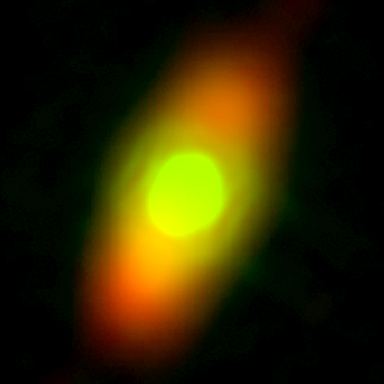

Fomalhaut

The NASA Spitzer Space Telescope has obtained the first infrared images of the dust disc surrounding Fomalhaut, the 18th brightest star in the sky. Planets are believed to form from such a flattened disc-like cloud of gas and dust orbiting a star very early in its life. The Spitzer telescope was designed in part to study these circumstellar discs, where the dust particles are so cold that they radiate primarily at infrared wavelengths. Located in the constellation Piscis Austrinus, the parent star and its putative planetary system are found at a distance of 25 light-years.

Twenty years ago, the Infrared Astronomical Satellite, the first orbiting infrared telescope, detected much more infrared radiation coming from Fomalhaut than was expected for a normal star of this type. The dust is presumed to be debris left over from the formation of a planetary system. However, the satellite did not have adequate spatial resolution to image the dust directly. Subsequent measurements with sub-millimeter radio telescopes suggested that Fomalhaut is surrounded by a huge dust ring 370 astronomical units (an astronomical unit is the average distance between the Sun and Earth), or 34 billion miles (56 billion kilometers) in diameter. This corresponds to a size of nearly five times larger than our own solar system. Moreover, the sub-millimeter observations (far right image) revealed that the ring was inclined 20 degrees from an edge-on view.

The new images obtained with the multiband imaging photometer onboard Spitzer confirm this general picture, while revealing important new details of Fomalhaut's circumstellar dust. The 70-micron data (red) clearly shows an asymmetry in the dust distribution, with the southern lobe one-third brighter than the northern. Such an unbalanced structure could be produced by a collision between moderate-sized asteroids in the recent past (releasing a localized cloud of dust) or by the steering effects of ring particles by the gravitational influence of an unseen planet.

At 24 microns (green), the Spitzer image shows that the center of the ring is not empty. [Note that an image of a reference star was subtracted from the Fomalhaut image to reveal the faint disc emission.] Instead, the 'doughnut hole' is filled with warmer dust that extends inward to within at least 10 astronomical units of the parent star. This warm inner disc of dust occupies the region that is most likely to be occupied by planets and may be analogous to our solar system's 'zodiacal cloud' -- but with considerably more dust. One possible explanation for this warmer dust is that comets are being nudged out of the circumstellar ring by the gravitational influence of massive planets. These comets then loop in toward the central star, releasing dust particles just as comets do in our own solar system.

Credit: NASA/JPL-Caltech/K. Stapelfeldt (JPL)